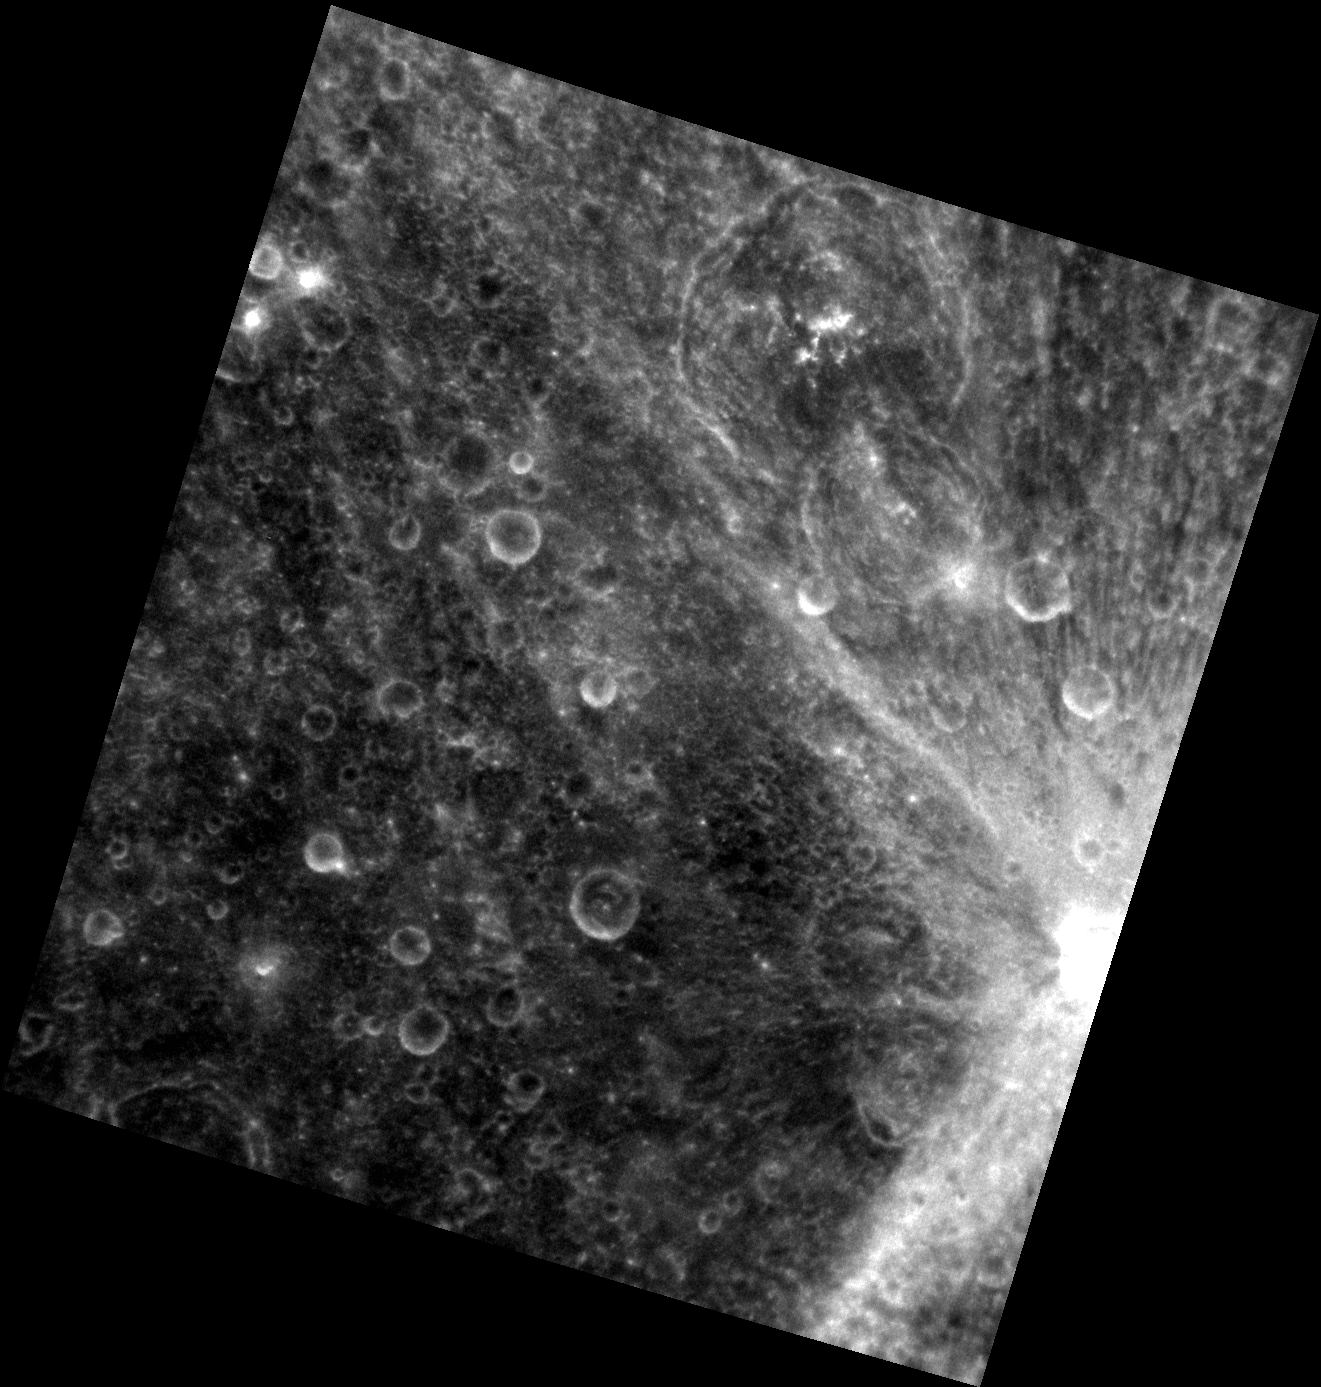

The Rays of Qi Bashi

This image, taken by MESSENGER’s Narrow Angle Camera, captures Qi Bashi, the brightest crater at the right edge of the view. The brilliant ejecta rays of Qi Bashi extend mostly to the north and south, instead of in all directions. When an impact crater is formed, bright, fresh material is ejected out of the crater into the surrounding area; however, the asymmetrical ejecta as seen here necessitates an extremely low impact angle.

This image was acquired as part of MDIS’s high-resolution surface morphology base map. The surface morphology base map will cover more than 90% of Mercury’s surface with an average resolution of 250 meters/pixel (0.16 miles/pixel or 820 feet/pixel). Images acquired for the surface morphology base map typically have off-vertical Sun angles (i.e., high incidence angles) and visible shadows so as to reveal clearly the topographic form of geologic features.

The MESSENGER spacecraft is the first ever to orbit the planet Mercury, and the spacecraft’s seven scientific instruments and radio science investigation are unraveling the history and evolution of the Solar System’s innermost planet. Visit the Why Mercury? section of this website to learn more about the key science questions that the MESSENGER mission is addressing. During the one-year primary mission, MDIS is scheduled to acquire more than 75,000 images in support of MESSENGER’s science goals.

Date acquired: July 02, 2011
Image Mission Elapsed Time (MET): 218071882
Image ID: 452164
Instrument: Narrow Angle Camera (NAC) of the Mercury Dual Imaging System (MDIS)
Center Latitude: -3.15°
Center Longitude: 162.3° E
Resolution: 199 meters/pixel
Scale: This image is approximately 200 km across.
Incidence Angle: 3.2°
Emission Angle: 24.9°
Phase Angle: 28.1°

These images are from MESSENGER, a NASA Discovery mission to conduct the first orbital study of the innermost planet, Mercury. For information regarding the use of images, see the MESSENGER image use policy.

Credit: NASA/Johns Hopkins University Applied Physics Laboratory/Carnegie Institution of Washington